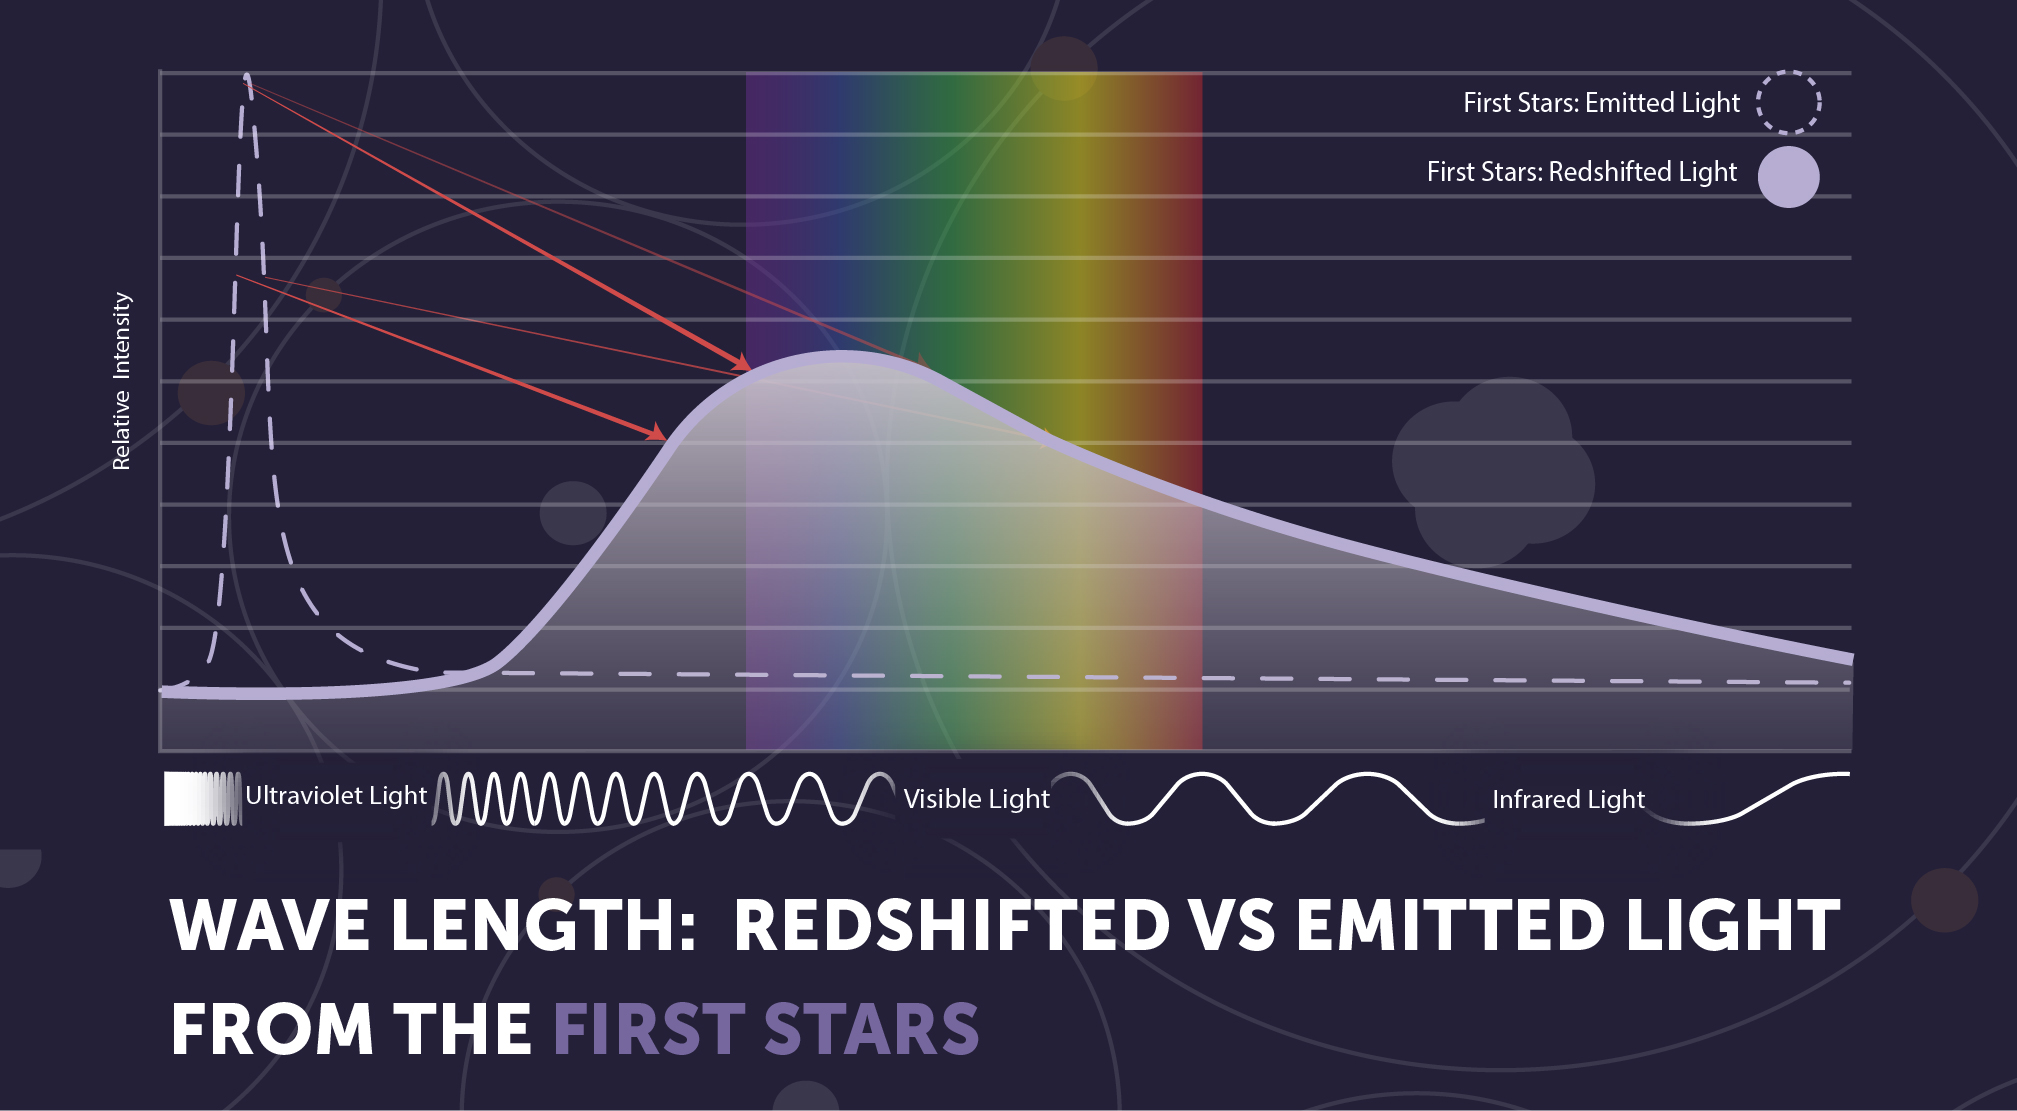

First Stars: Redshift

Since the first stars formed more than 13.4 billion years ago, their light has stretched with the expansion of space, becoming dimmer and redder over time. The James Webb Space Telescope is designed to detect the very dim light in the red and infrared part of the electromagnetic spectrum.

Credit: Image: NASA, ESA, CSA, STScI